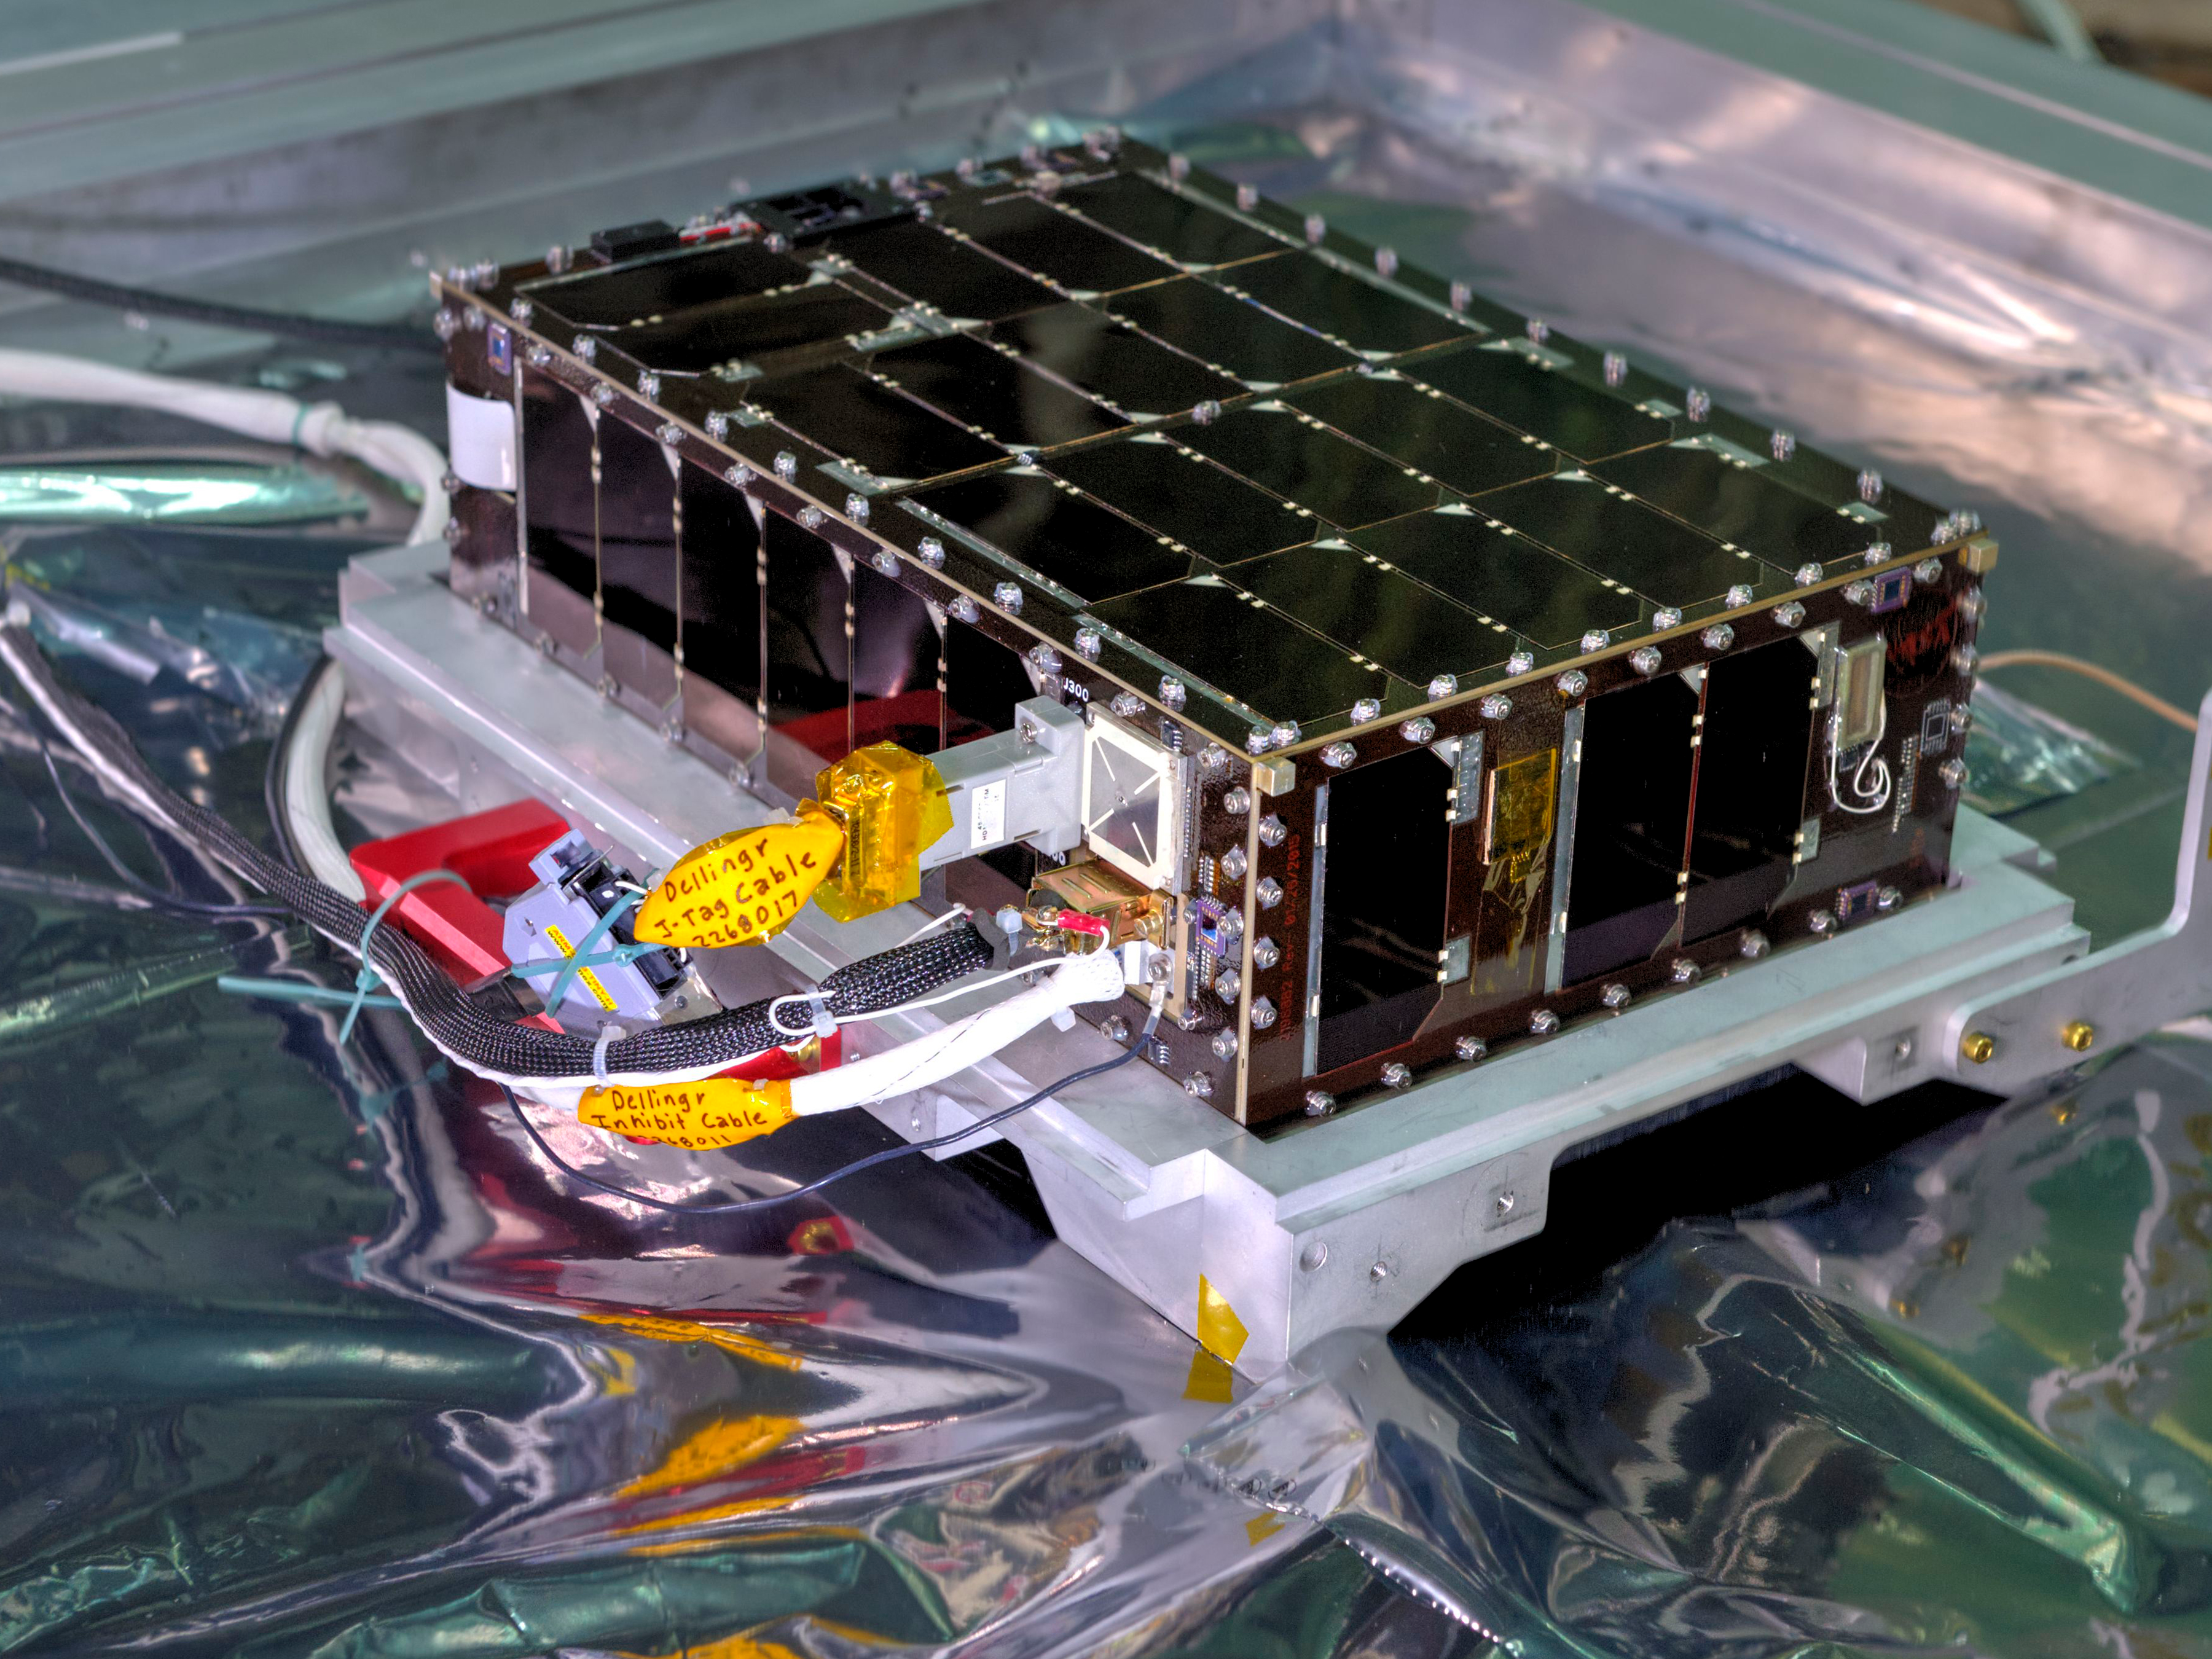

Cutting Edge Magazine - Dellingr

Credit: NASA/GSFC/Bill Hrybyk